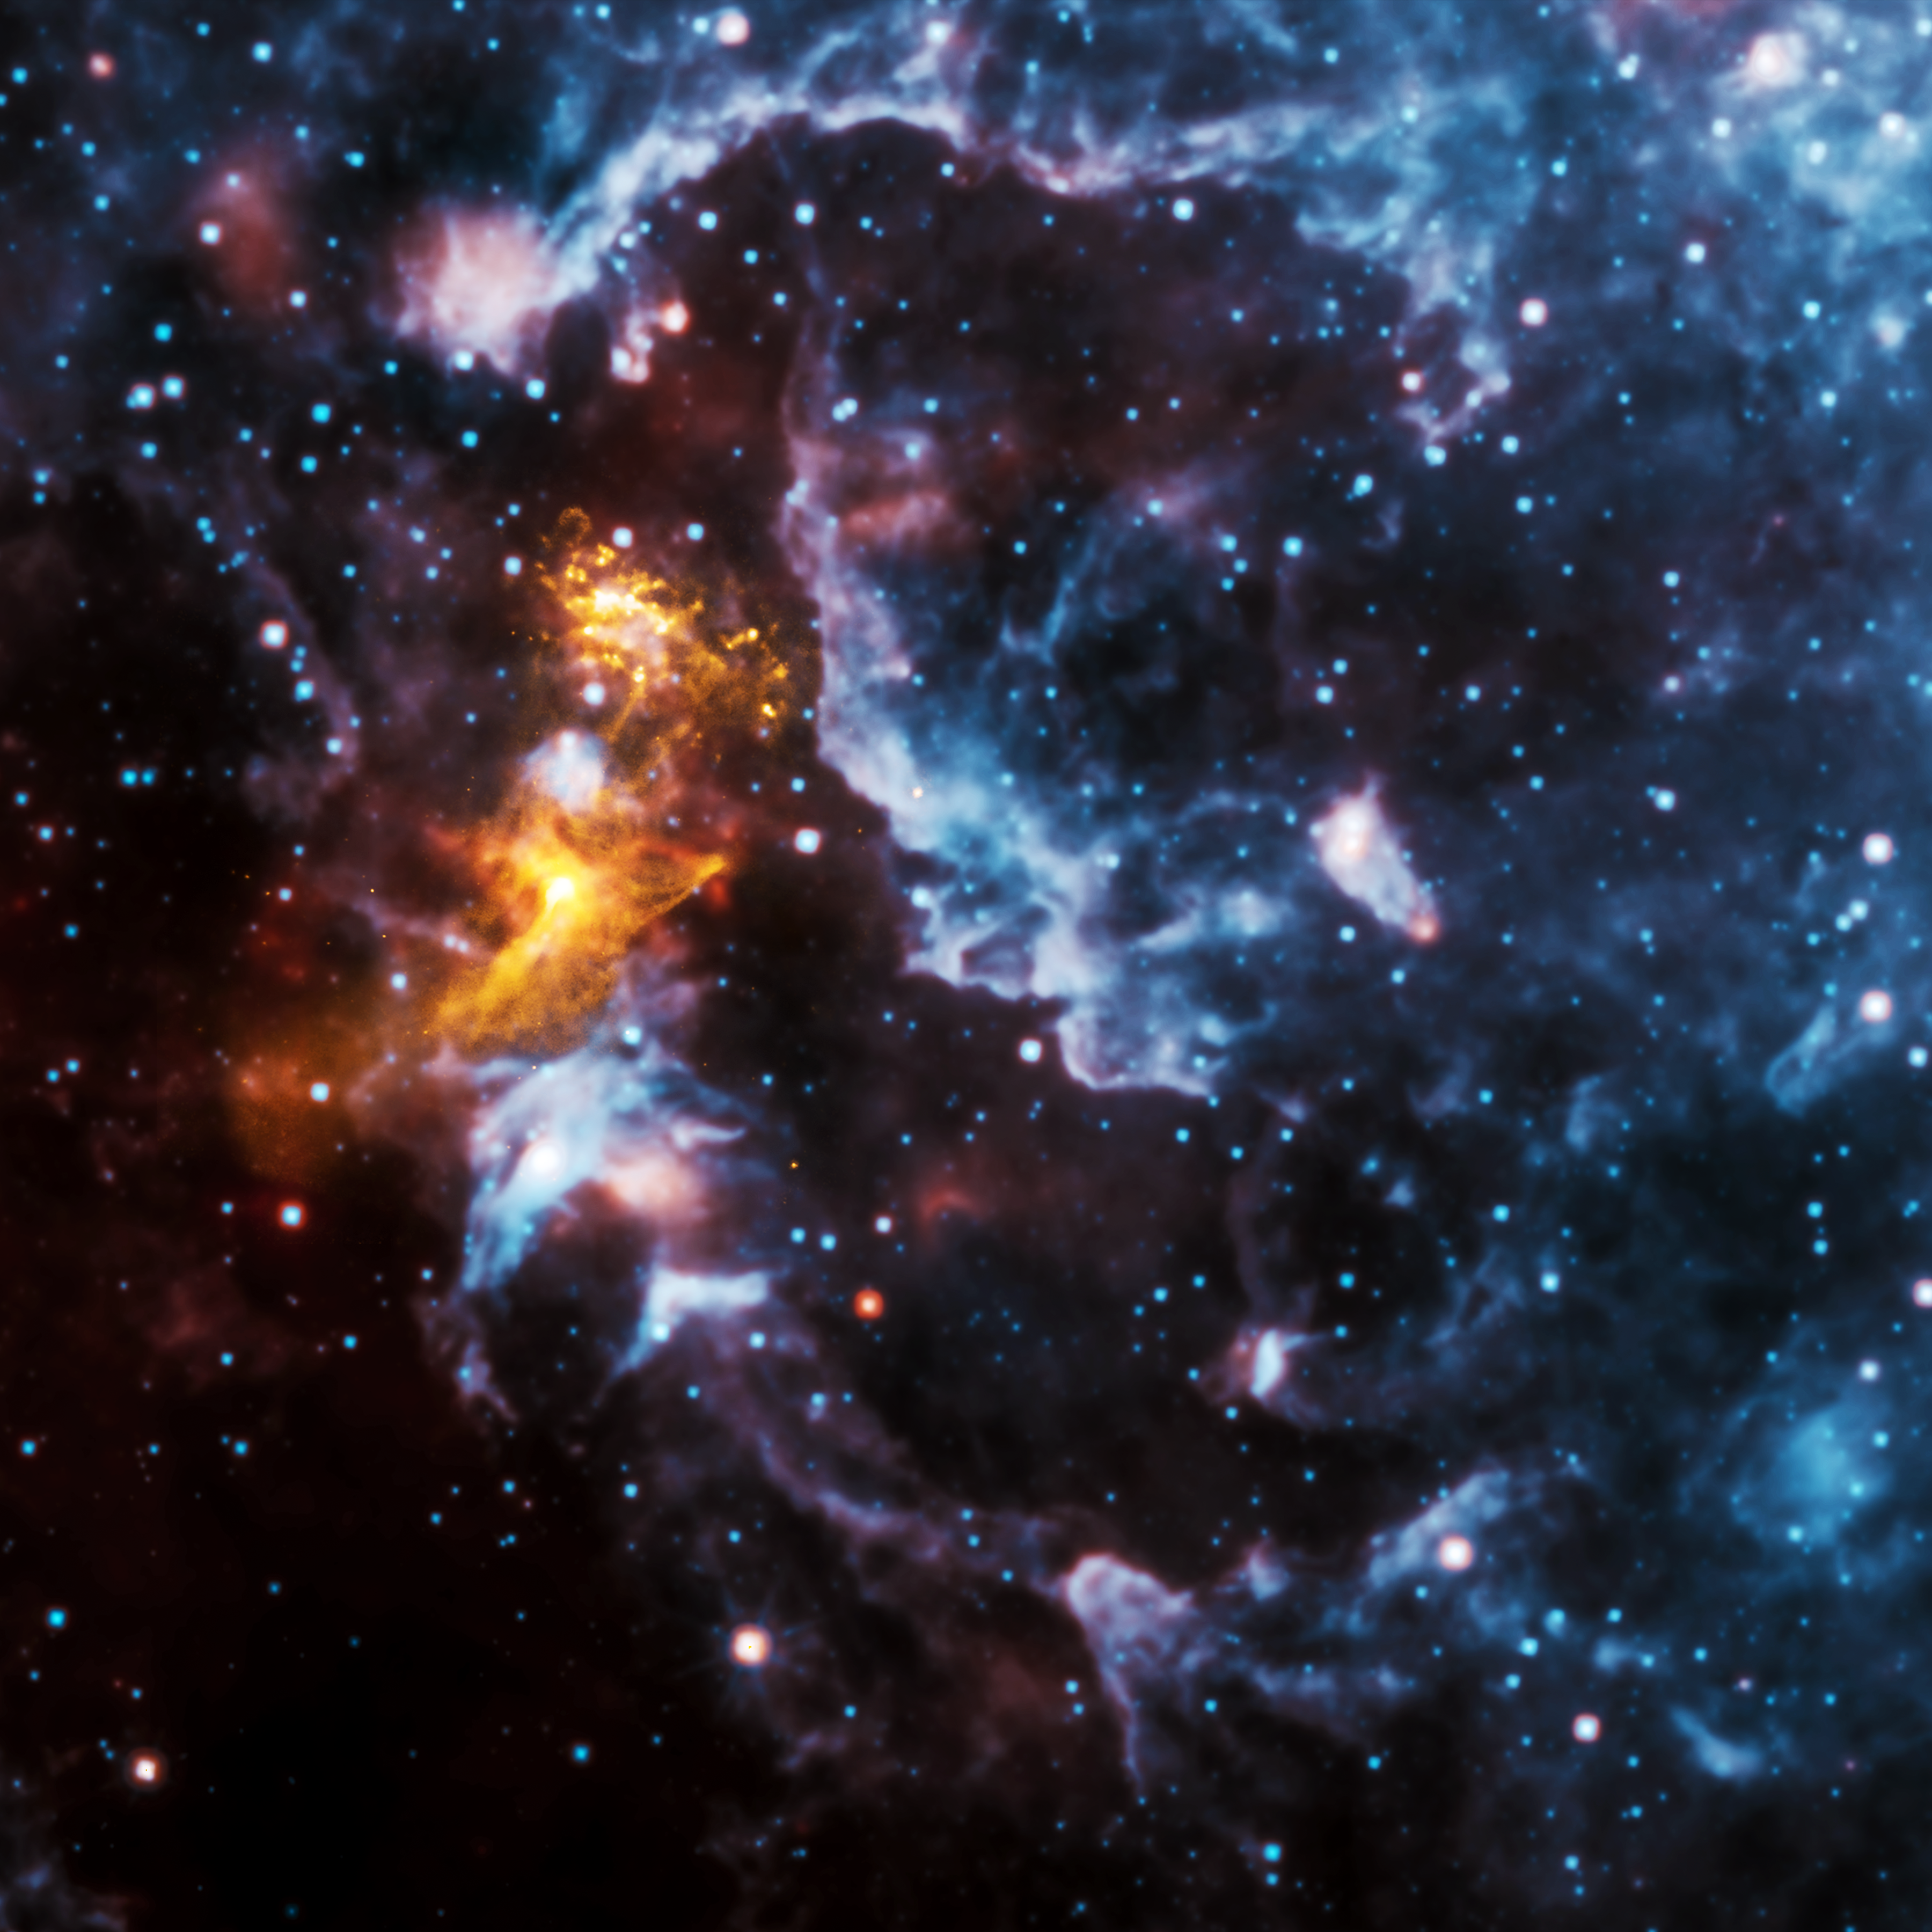

Face Illusion in the Cosmic Clouds

Pareidolia is the psychological phenomenon where people see recognizable shapes in clouds, rock formations, or otherwise unrelated objects or data. There are many examples of this phenomenon on Earth and in space.

When an image from NASA’s Chandra X-ray Observatory of PSR B1509-58 — a spinning neutron star surrounded by a cloud of energetic particles –was released in 2009, it quickly gained attention because many saw a hand-like structure in the X-ray emission.

In this image of the system, X-rays from Chandra in gold are seen along with infrared data from NASA’s Wide-field Infrared Survey Explorer (WISE) telescope in red, green and blue. Pareidolia may strike again as some people report seeing a shape of a face in WISE’s infrared data. What do you see?

NASA’s Nuclear Spectroscopic Telescope Array, or NuSTAR, also took a picture of the neutron star nebula in 2014, using higher-energy X-rays than Chandra.

PSR B1509-58 is about 17,000 light-years from Earth.

JPL, a division of the California Institute of Technology in Pasadena, manages the WISE mission for NASA. NASA’s Marshall Space Flight Center in Huntsville, Alabama, manages the Chandra program for. The Smithsonian Astrophysical Observatory in Cambridge, Massachusetts, controls Chandra’s science and flight operations.

Credit: NASA/CXC/SAO: X-ray; NASA/JPL-Caltech: Infrared